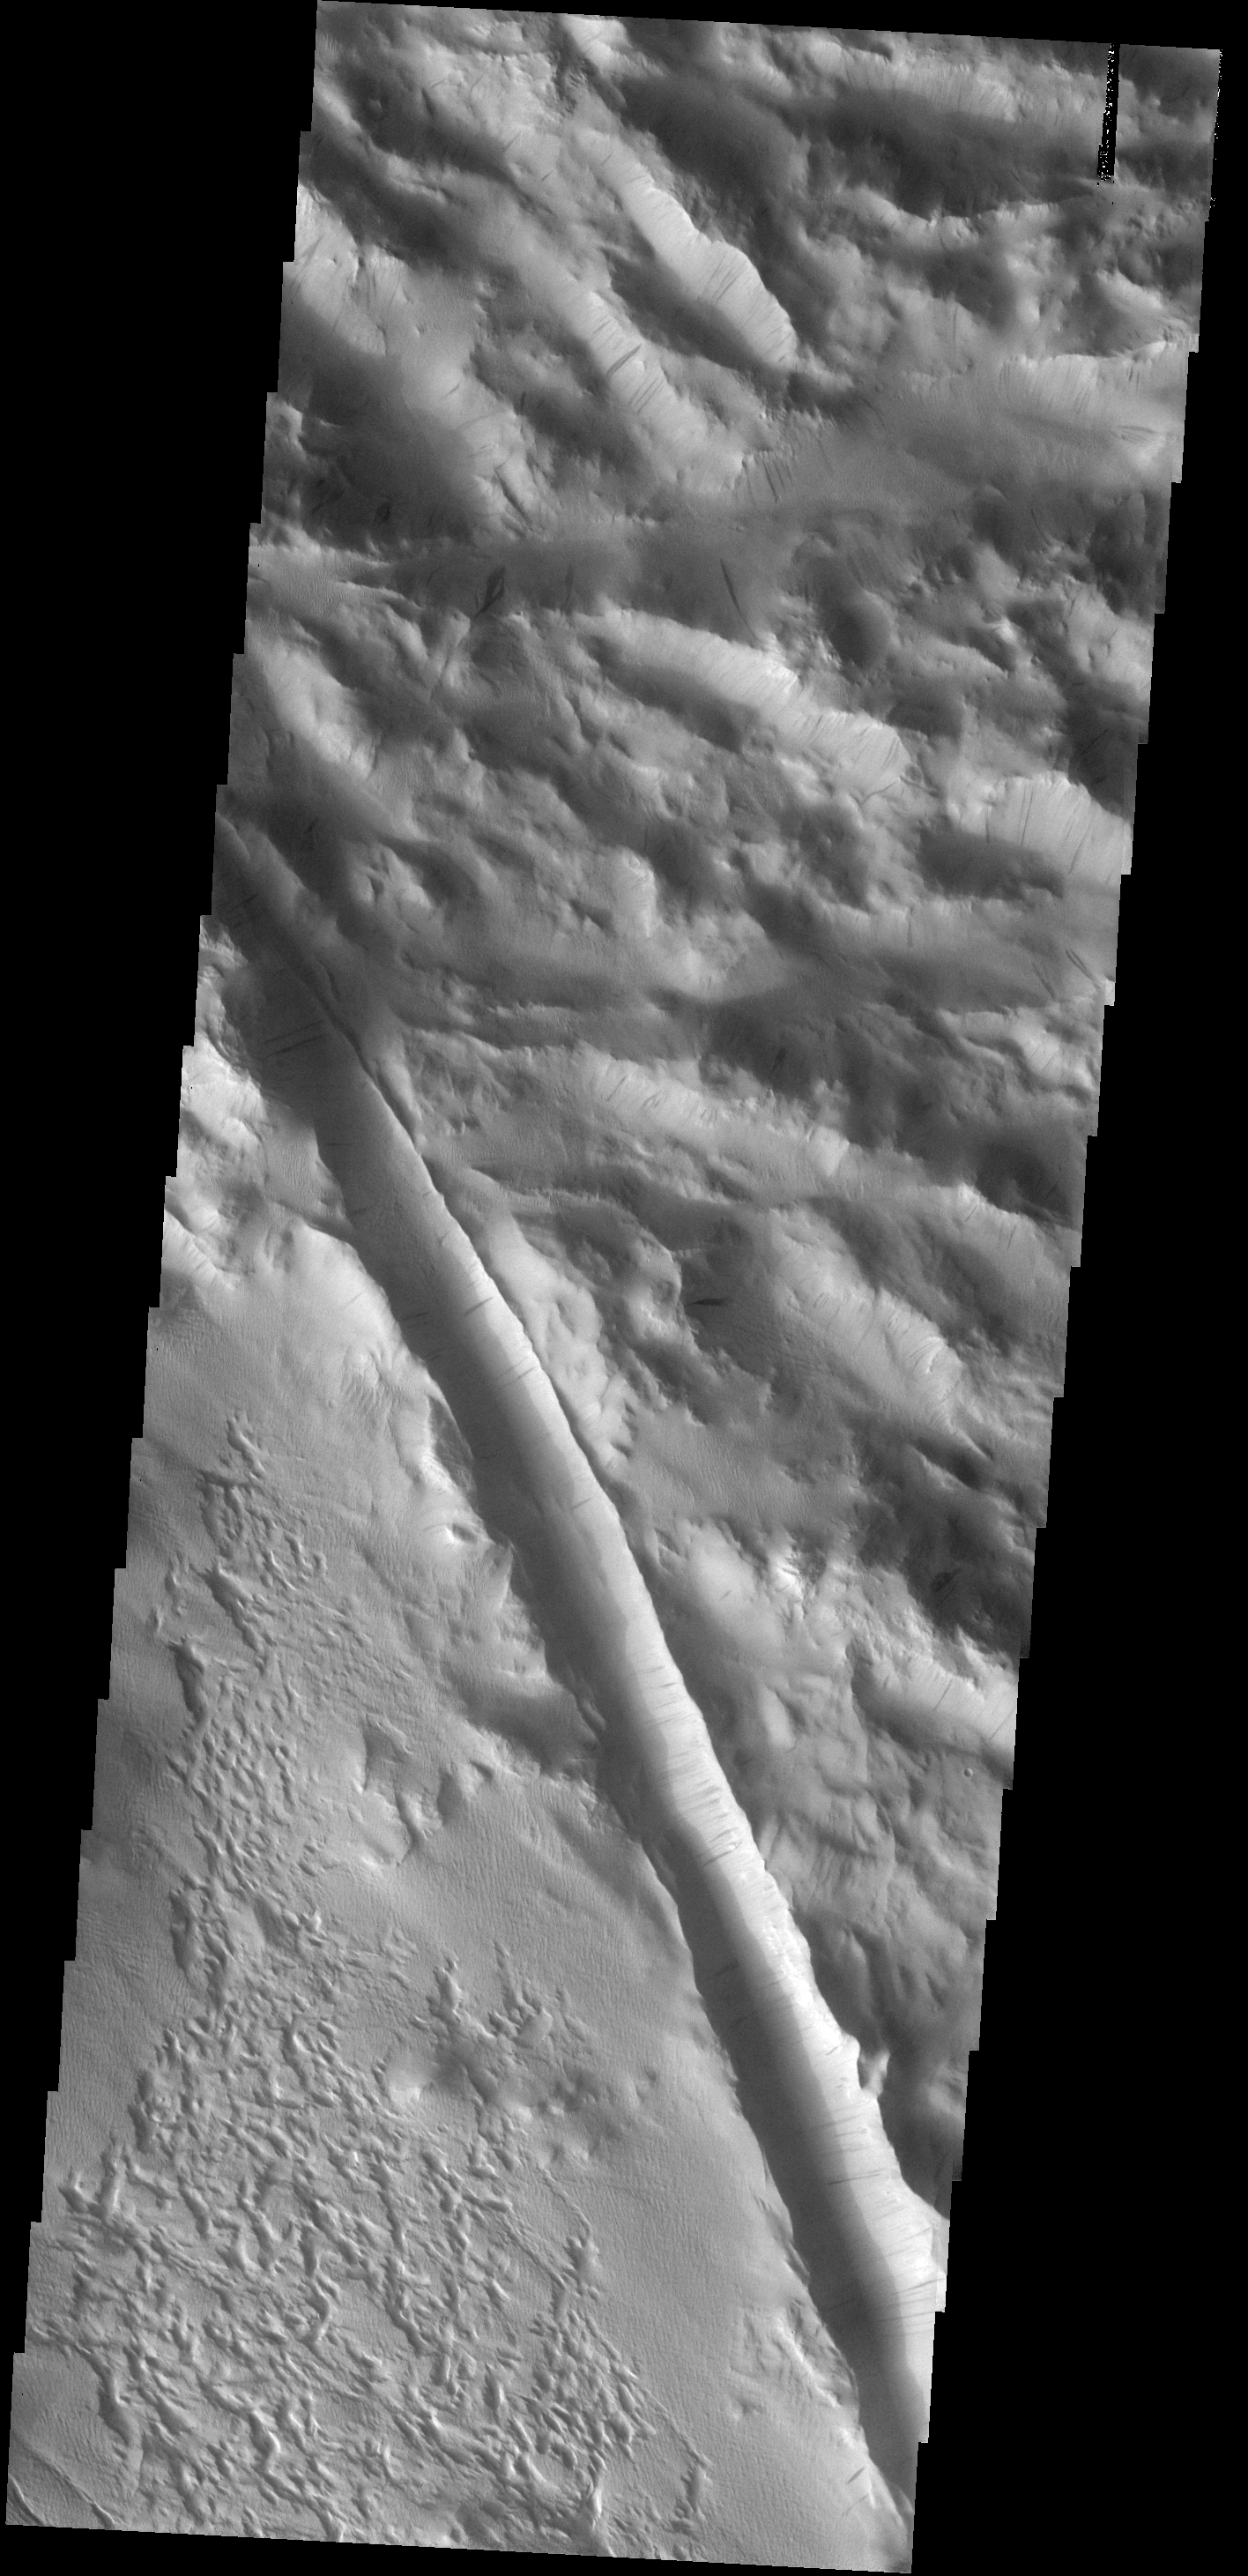

Dust Slides

Dust slides are common in the dust covered region called Lycus Sulci. A large fracture is also visible in this image.

Image information: VIS instrument. Latitude 28.1N, Longitude 226.3E. 18 meter/pixel resolution.

Note: this THEMIS visual image has not been radiometrically nor geometrically calibrated for this preliminary release. An empirical correction has been performed to remove instrumental effects. A linear shift has been applied in the cross-track and down-track direction to approximate spacecraft and planetary motion. Fully calibrated and geometrically projected images will be released through the Planetary Data System in accordance with Project policies at a later time.

NASA’s Jet Propulsion Laboratory manages the 2001 Mars Odyssey mission for NASA’s Office of Space Science, Washington, D.C. The Thermal Emission Imaging System (THEMIS) was developed by Arizona State University, Tempe, in collaboration with Raytheon Santa Barbara Remote Sensing. The THEMIS investigation is led by Dr. Philip Christensen at Arizona State University. Lockheed Martin Astronautics, Denver, is the prime contractor for the Odyssey project, and developed and built the orbiter. Mission operations are conducted jointly from Lockheed Martin and from JPL, a division of the California Institute of Technology in Pasadena.

Credit: NASA/JPL/ASU